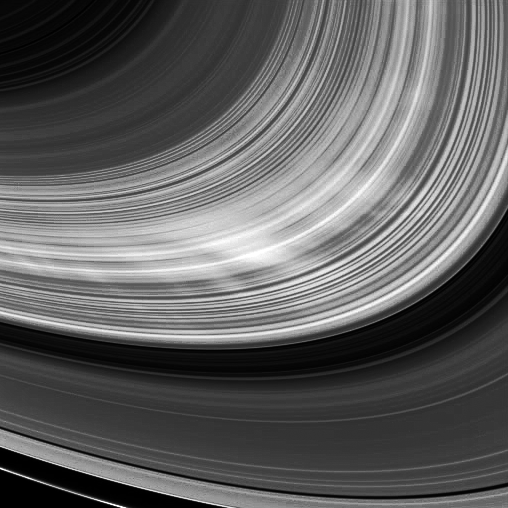

Bright Spokes

The Cassini spacecraft trades recent views of dark spokes in Saturn’s B ring for the bright spokes seen here.

In the viewing geometry in which Cassini is looking approximately in the direction of the sun (called high phase), the spokes appear white against the rings because the very small particles comprising the spokes preferentially scatter light forward (in this case, toward Cassini).

Dark spokes can be seen in images captured at low phase angles earlier in 2008. (See PIA11114.)

This view looks toward the sunlit side of the rings from about 21 degrees below the ringplane and was obtained at a distance of approximately 563,000 kilometers (350,000 miles) from Saturn and at a Sun-Saturn-spacecraft, or phase, angle of 151 degrees. The image was taken in visible light with the Cassini spacecraft wide-angle camera on Dec. 26, 2008. Image scale is 60 kilometers (37 miles) per pixel.

The Cassini-Huygens mission is a cooperative project of NASA, the European Space Agency and the Italian Space Agency. The Jet Propulsion Laboratory, a division of the California Institute of Technology in Pasadena, manages the mission for NASA’s Science Mission Directorate, Washington, D.C. The Cassini orbiter and its two onboard cameras were designed, developed and assembled at JPL. The imaging operations center is based at the Space Science Institute in Boulder, Colo.

Credit: NASA/JPL/Space Science Institute